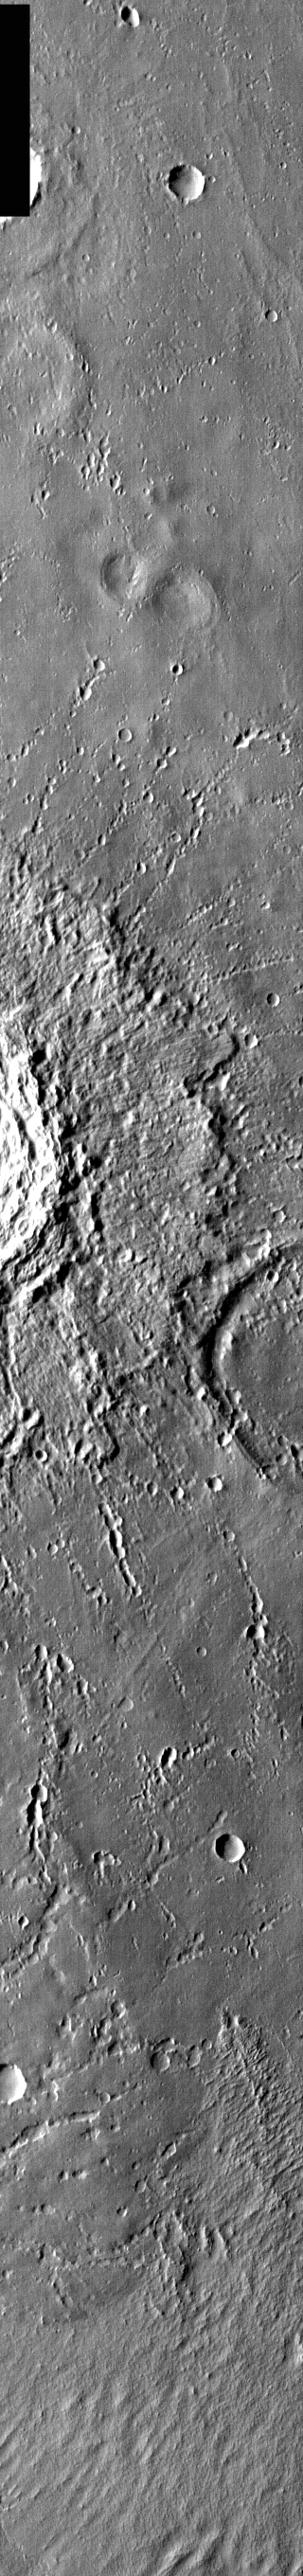

Ejecta Craters

Released 22 March 2004

The Odyssey spacecraft has completed a full Mars year of observations of the red planet. For the next several weeks the Image of the Day will look back over this first mars year. It will focus on four themes: 1) the poles – with the seasonal changes seen in the retreat and expansion of the caps; 2) craters – with a variety of morphologies relating to impact materials and later alteration, both infilling and exhumation; 3) channels – the clues to liquid surface flow; and 4) volcanic flow features. While some images have helped answer questions about the history of Mars, many have raised new questions that are still being investigated as Odyssey continues collecting data as it orbits Mars.

Infrared images taken during the daytime exhibit both the morphological and thermophysical properties of the surface of Mars. Morphologic details are visible due to the effect of sun-facing slopes receiving more energy than antisun-facing slopes. This creates a warm (bright) slope and cool (dark) slope appearance that mimics the light and shadows of a visible wavelength image. Thermophysical properties are seen in that dust heats up more quickly than rocks. Thus dusty areas are bright and rocky areas are dark.

This daytime IR image was collected on February 11, 2003 during the southern winter season. This image shows the tiny lines of craters created by the ejecta from the large crater to the left.

Image information: IR instrument. Latitude -4, Longitude 183.3 East (176.7 West). 100 meter/pixel resolution.

Note: this THEMIS visual image has not been radiometrically nor geometrically calibrated for this preliminary release. An empirical correction has been performed to remove instrumental effects. A linear shift has been applied in the cross-track and down-track direction to approximate spacecraft and planetary motion. Fully calibrated and geometrically projected images will be released through the Planetary Data System in accordance with Project policies at a later time.

NASA’s Jet Propulsion Laboratory manages the 2001 Mars Odyssey mission for NASA’s Office of Space Science, Washington, D.C. The Thermal Emission Imaging System (THEMIS) was developed by Arizona State University, Tempe, in collaboration with Raytheon Santa Barbara Remote Sensing. The THEMIS investigation is led by Dr. Philip Christensen at Arizona State University. Lockheed Martin Astronautics, Denver, is the prime contractor for the Odyssey project, and developed and built the orbiter. Mission operations are conducted jointly from Lockheed Martin and from JPL, a division of the California Institute of Technology in Pasadena.

Credit: NASA/JPL/Arizona State University